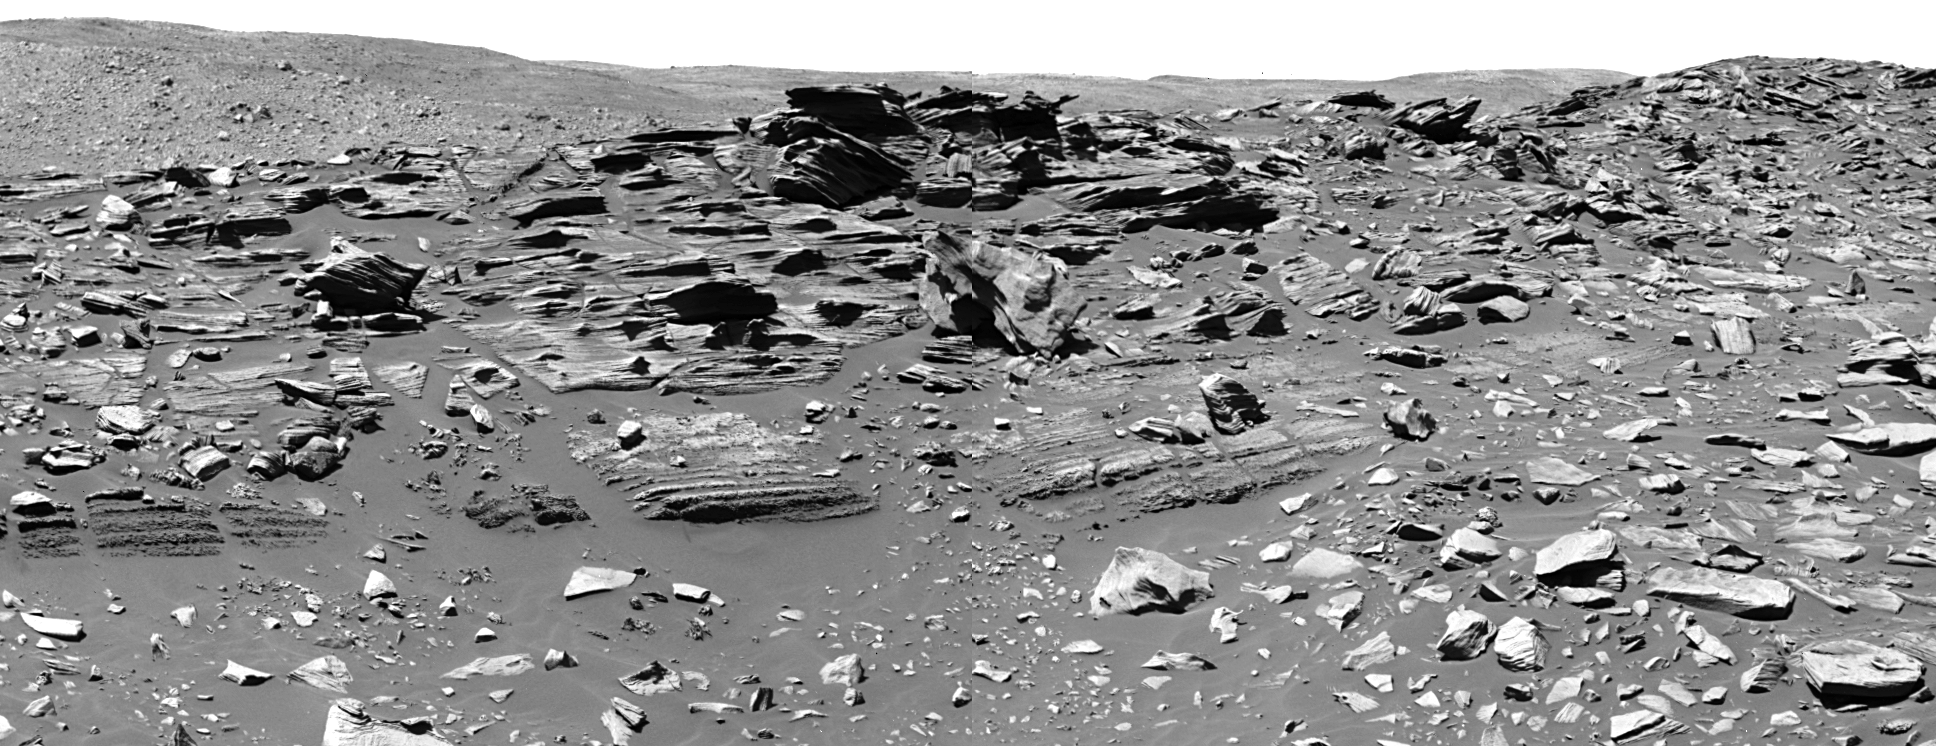

Spirit Hits a Home Run

This week, NASA’s Mars Exploration Rover Spirit arrived at “Home Plate,” a feature that, when seen from orbit, looks like the home plate of a baseball diamond. Home Plate is a roughly circular feature about 80 meters (260 feet) in diameter that might be an old impact crater or volcanic feature. The Spirit team has been eager to get to Home Plate and has been enjoying distant views of the feature and a curious “bathtub ring” of light-colored materials along its edges. The team has pushed the rover hard to get here before the deep Martian winter sets in.

After scientists had identified Home Plate from orbit, they had many theories about what it could be and what they might see. But when Spirit’s panoramic camera (Pancam) took this and other images, the science team was stunned. This Pancam image is of an outcrop nicknamed “Barnhill” and surrounding rocks on the north side of Home Plate, showing the most spectacular layering that Spirit has seen.

Pancam and microscopic imager views of the layers in the rocks reveal a range of grain sizes and textures that change from the lower to the upper part of the outcrop. This may help scientists figure out how the material was emplaced. Spirit is also conducting work with its arm instruments to figure out the chemistry and mineralogy of the rocks. Scientists have several hypotheses about what Home Plate could be, including features made by volcanoes and impact craters, and ways that water could have played a role. They are busy trying to figure out what the data from Spirit is really telling us.

As Spirit works at Home Plate during February, the science team is choosing informal names for rocks from the great players and managers of the Negro Leagues of baseball. This outcrop, “Barnhill,” is informally named for David Barnhill, the ace of the New York Cubans’ pitching staff during the early 1940s. He compiled an 18-3 record in 1941 and defeated Satchel Paige in the 1942 East-West all-star game. Other rocks in the area are informally named for Josh Gibson, “Bullet Joe” Rogan, and Cumberland Posey. Stay tuned this month, as the Baseball Hall of Fame elects more players from the Negro Leagues and Spirit continues to examine these spectacular rocks.

Spirit took this mosaic of images using the panoramic camera on the rover’s 746th day, or sol (Feb. 7, 2006), of exploring Mars. Scientists are acquiring and processing image data for more views of the same terrain in approximate true color.

Credit: NASA/JPL-Caltech/Cornell/UNM